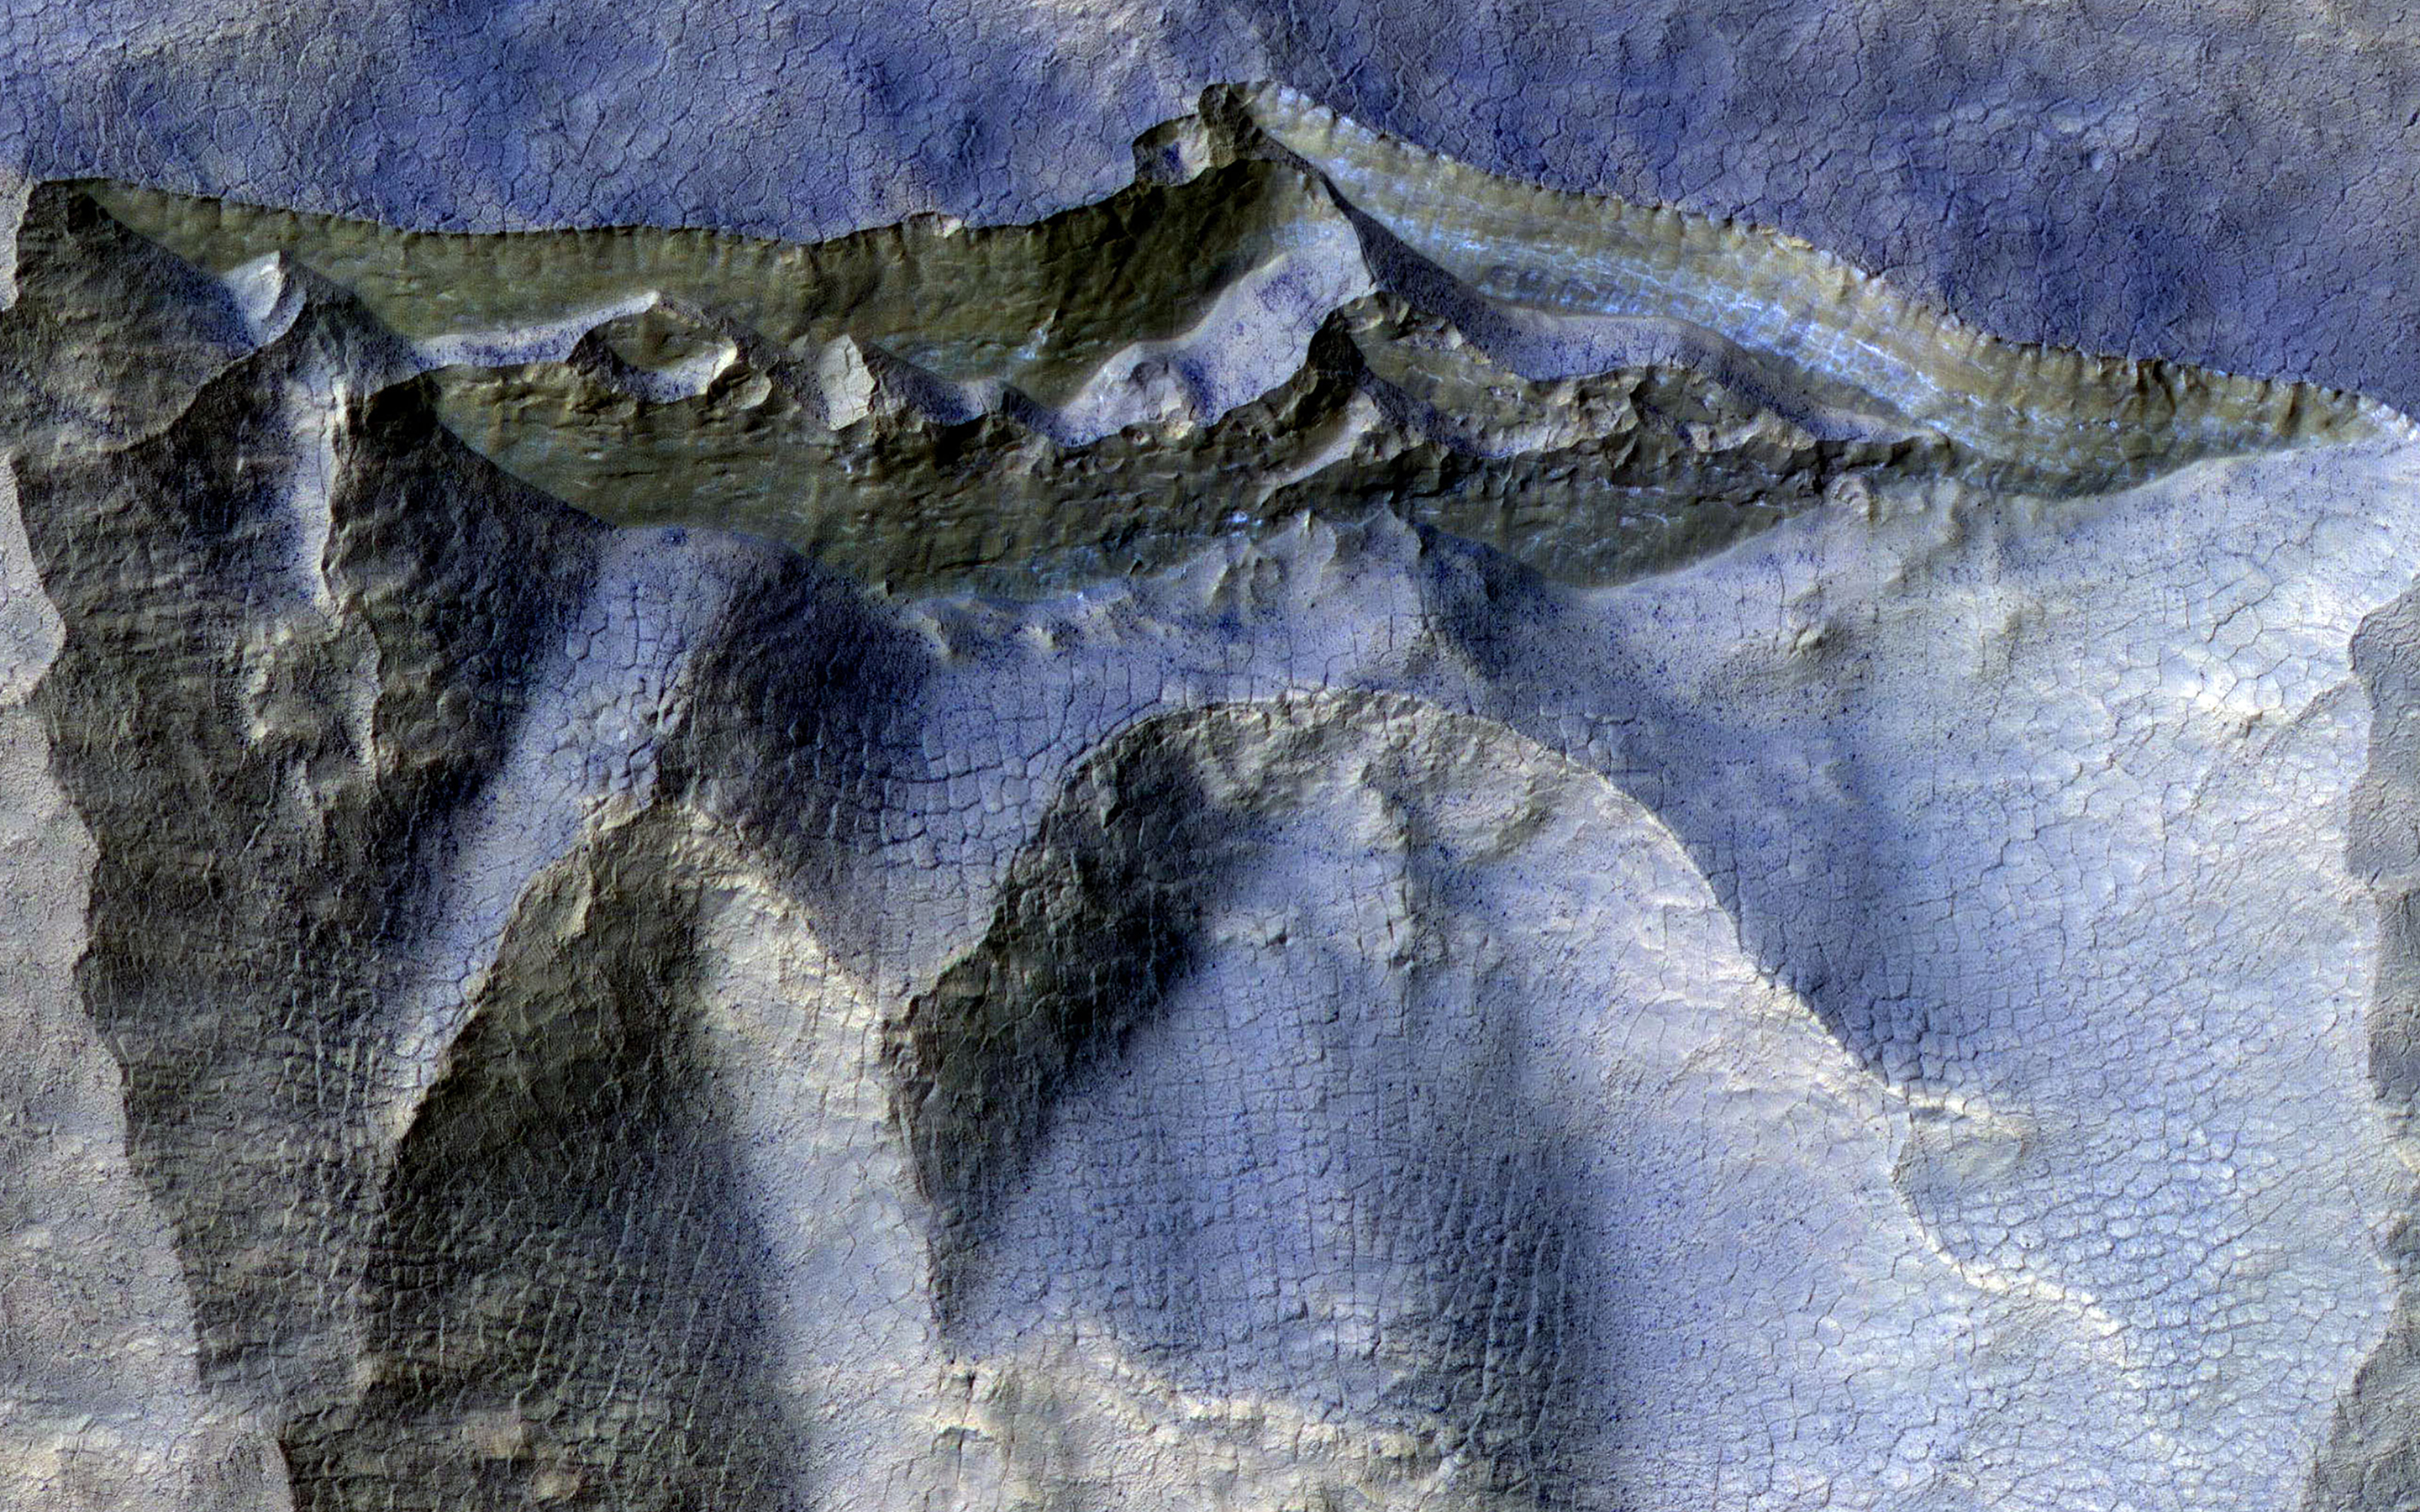

Cliffs in Ancient Ice

Scientists have come to realize that, just below the surface, about one third of Mars is covered in ice. We study this ice to learn about Mars’ ancient climate and astronauts’ future water supplies.

Sometimes we see the buried ice because cliffs form like the one in this image. On the brownish, dusty cliff wall, the faint light-blue-colored ice shows through. Some of these cliffs change before our eyes and boulders of ice can tumble downhill. We take repeat images of these scenes to check for changes like this.

The map is projected here at a scale of 25 centimeters (9.8 inches) per pixel. (The original image scale is 25.1 centimeters [9.9 inches] per pixel [with 1 x 1 binning]; objects on the order of 75 centimeters [29.5 inches] across are resolved.) North is up.

The University of Arizona, in Tucson, operates HiRISE, which was built by Ball Aerospace & Technologies Corp., in Boulder, Colorado. NASA’s Jet Propulsion Laboratory, a division of Caltech in Pasadena, California, manages the Mars Reconnaissance Orbiter Project for NASA’s Science Mission Directorate, Washington.

Credit: NASA/JPL-Caltech/University of Arizona